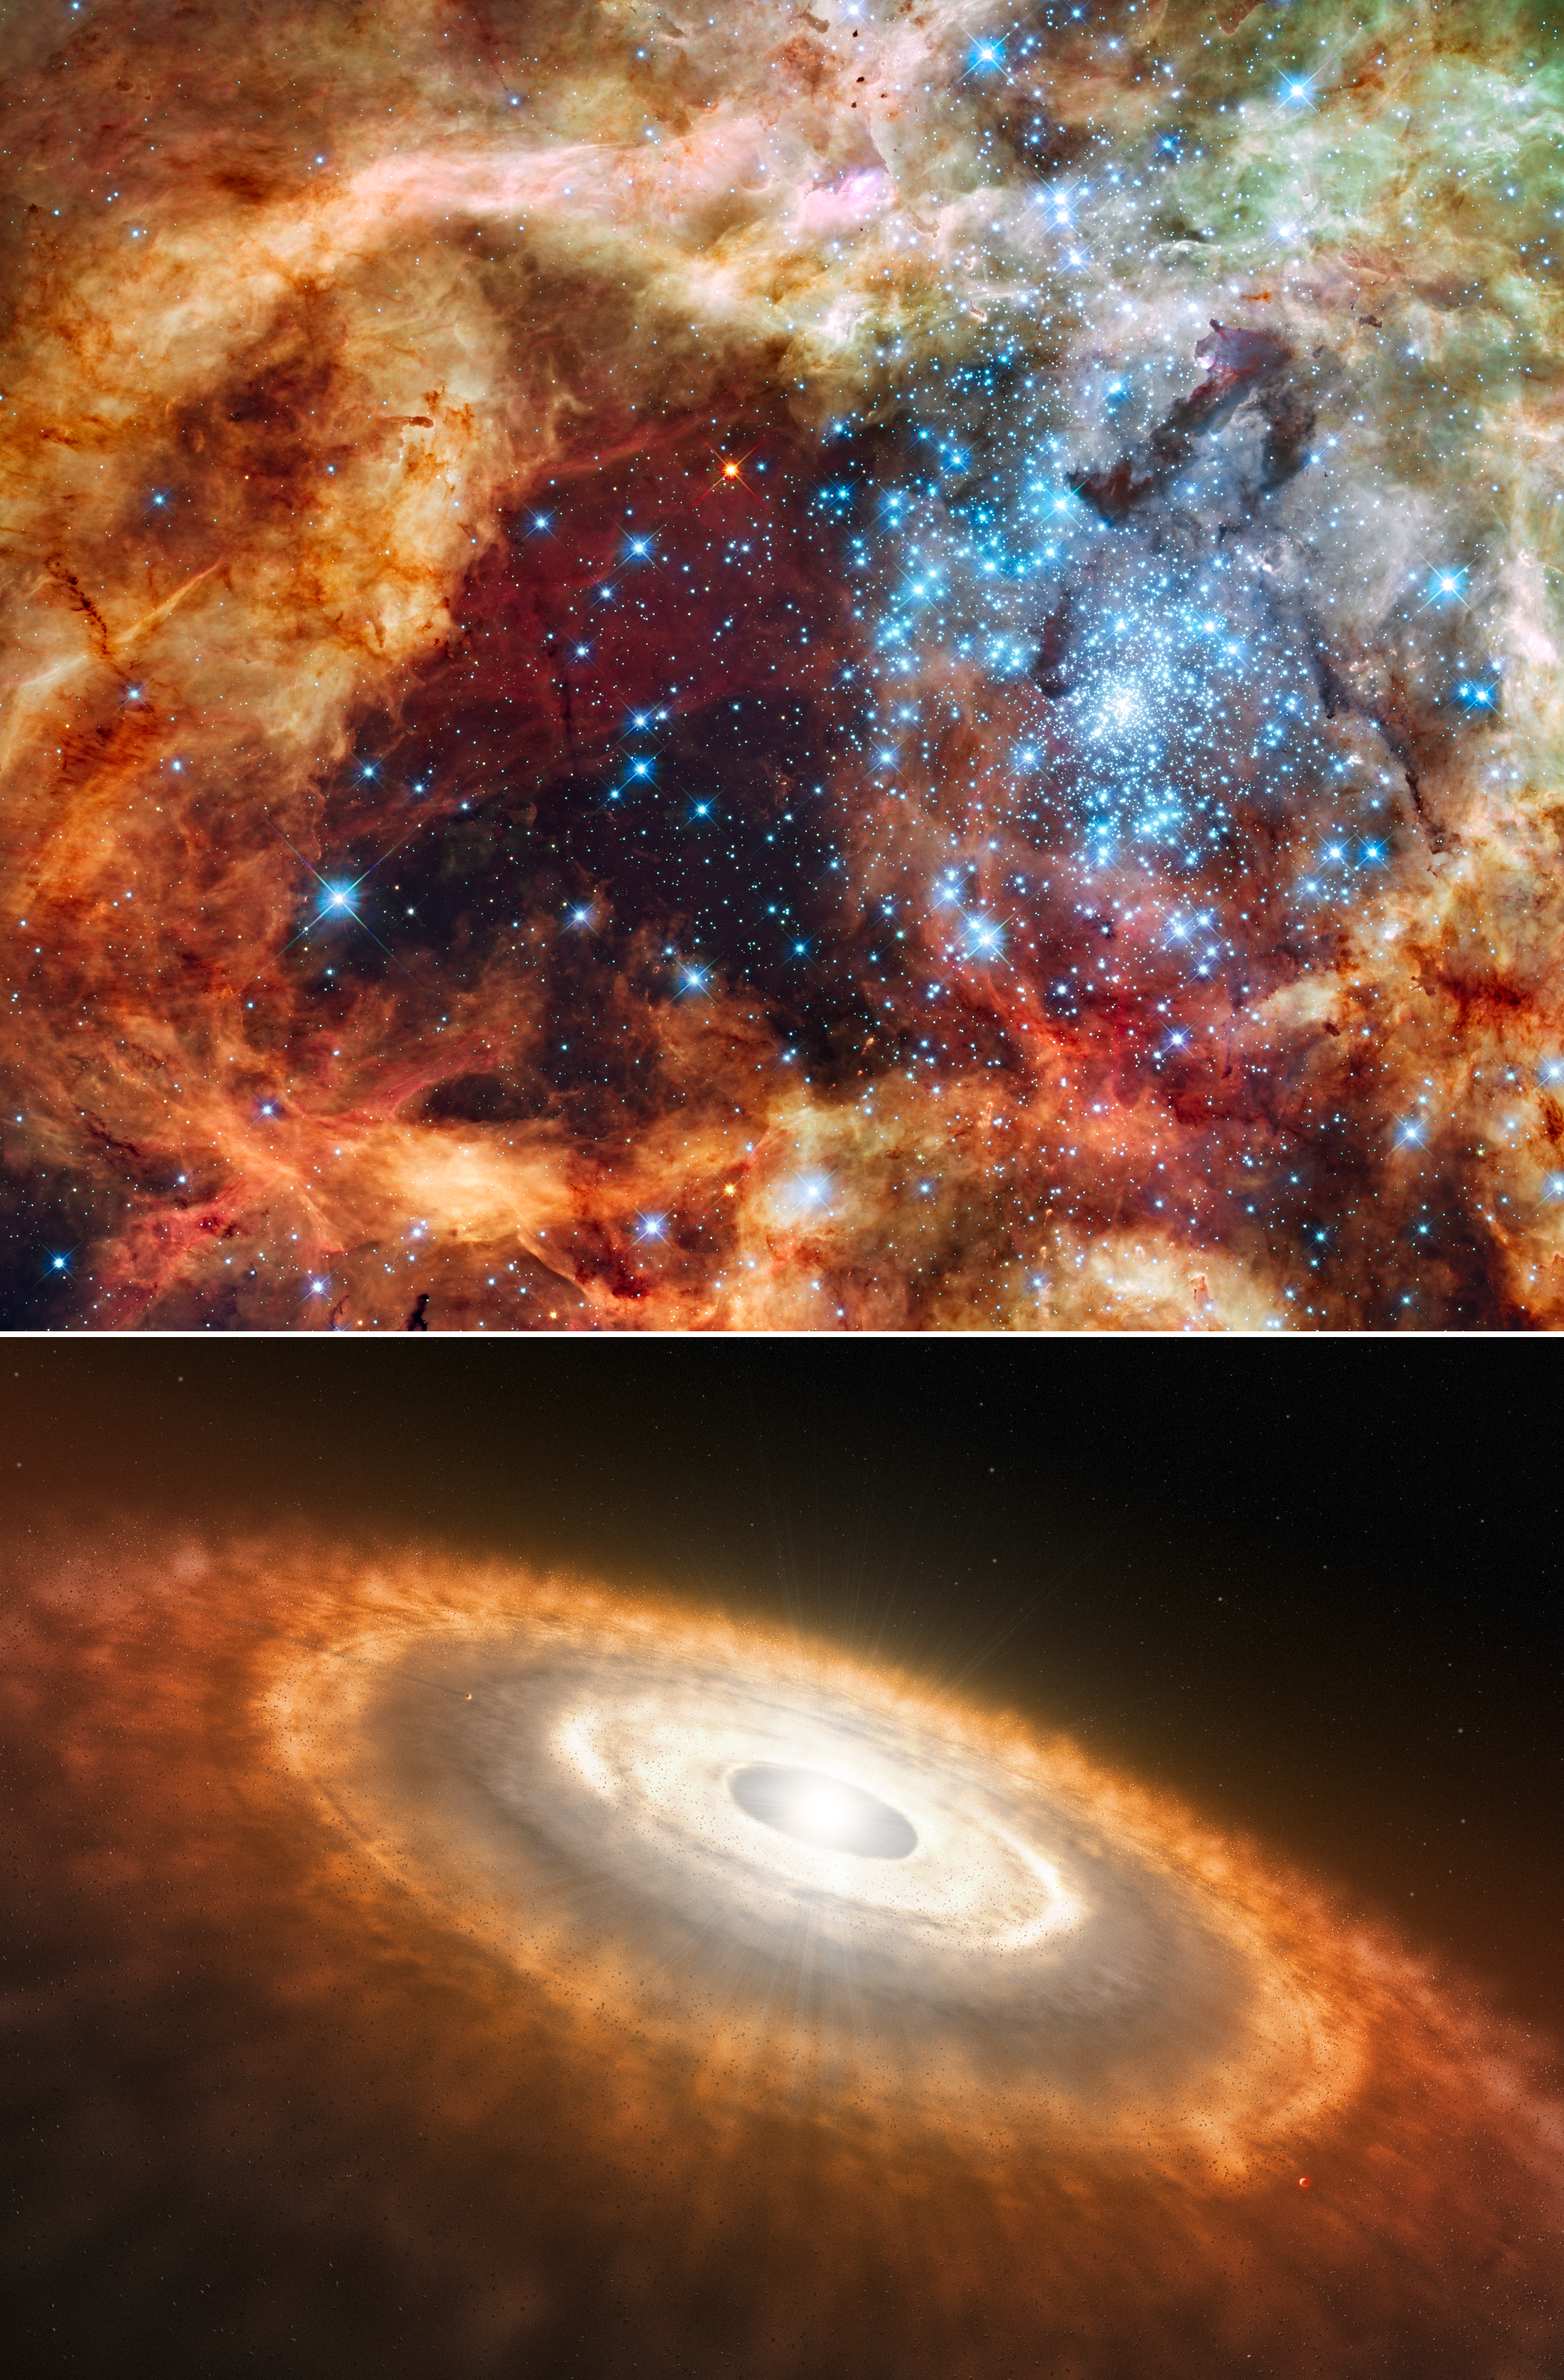

ULLYSES

The ULLYSES program studied two types of young stars: super-hot, massive, blue stars and cooler, redder, less massive stars than our Sun.

The top panel is a Hubble Space Telescope image of a star-forming region containing massive, young, blue stars in 30 Doradus, the Tarantula Nebula. Located within the Large Magellanic Cloud, this is one of the regions observed by ULLYSES.

The bottom panel shows an artist's concept of a cooler, redder, young star that's less massive than our Sun. This type of star is still gathering material from its surrounding, planet-forming disk.

Credit: NASA, ESA, STScI, SOC-WFC3, ESO, Francesco Paresce (INAF-IASF Bologna), Robert O'Connell (UVA)